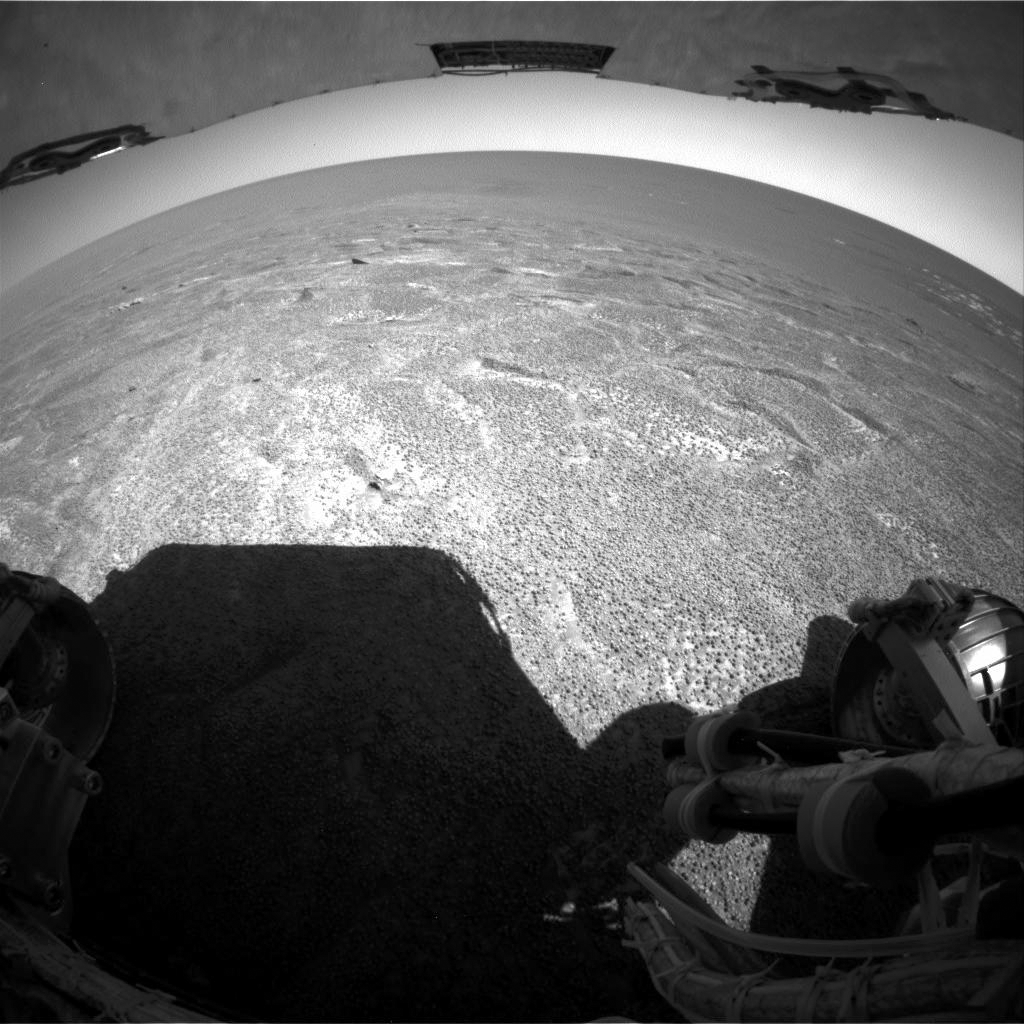

Out of ‘Endurance,’ Heading South

NASA’s Mars Exploration Rover Opportunity climbed out of “Endurance Crater” during the rover’s 315th sol (Dec. 12, 2004), and used its rear hazard-avoidance camera to look out across the plains south of the crater. After Opportunity examines the nearby heat shield that protected it during its descent through Mars’ atmosphere, the rover team plans to drive the rover south to a rugged region described as etched terrain.

Credit: NASA/JPL